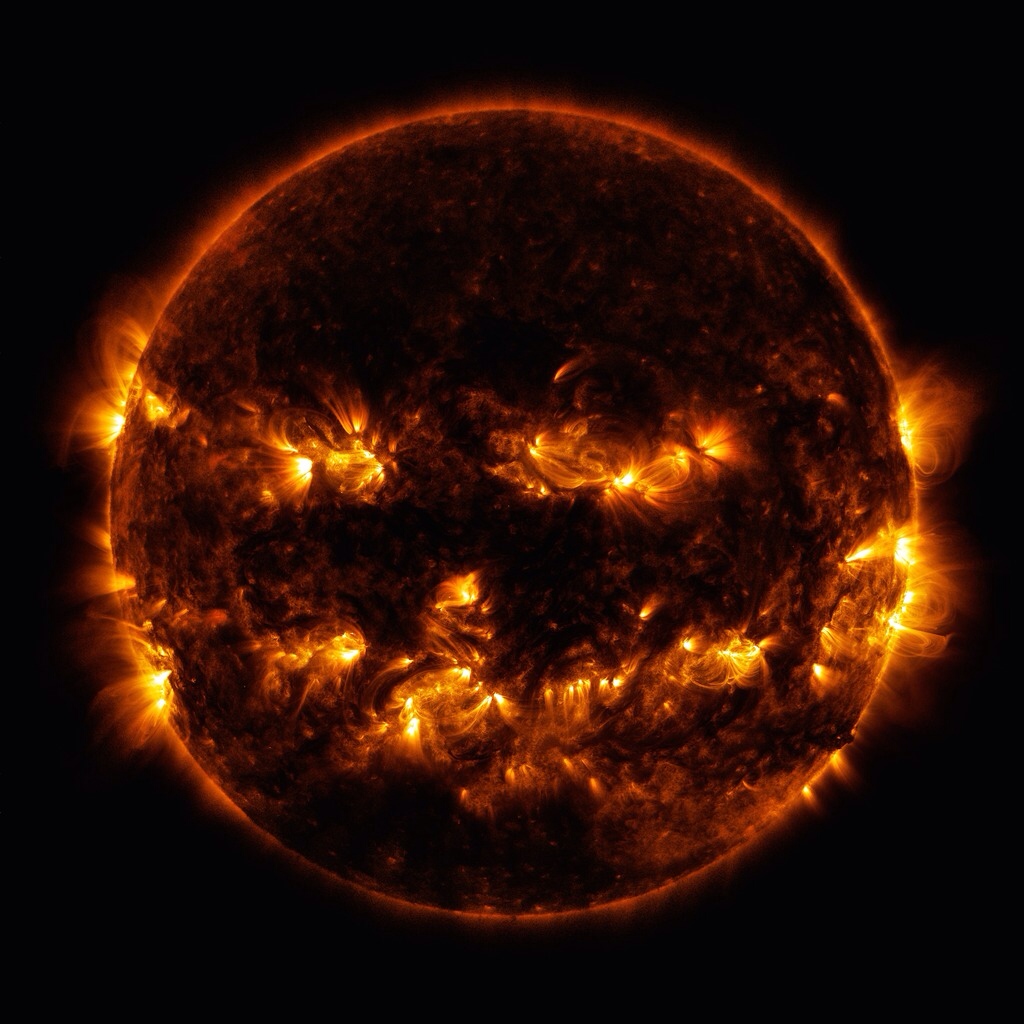

Boo!

Active regions on the sun combined to look something like a jack-o-lantern’s face on Oct. 8, 2014. The active regions appear brighter because those are areas that emit more light and energy — markers of an intense and complex set of magnetic fields hovering in the sun’s atmosphere, the corona. This image blends together two sets of wavelengths at 171 and 193 Angstroms, typically colorized in gold and yellow, to create a particularly Halloween-like appearance.

Credit: NASA/Goddard/SDO